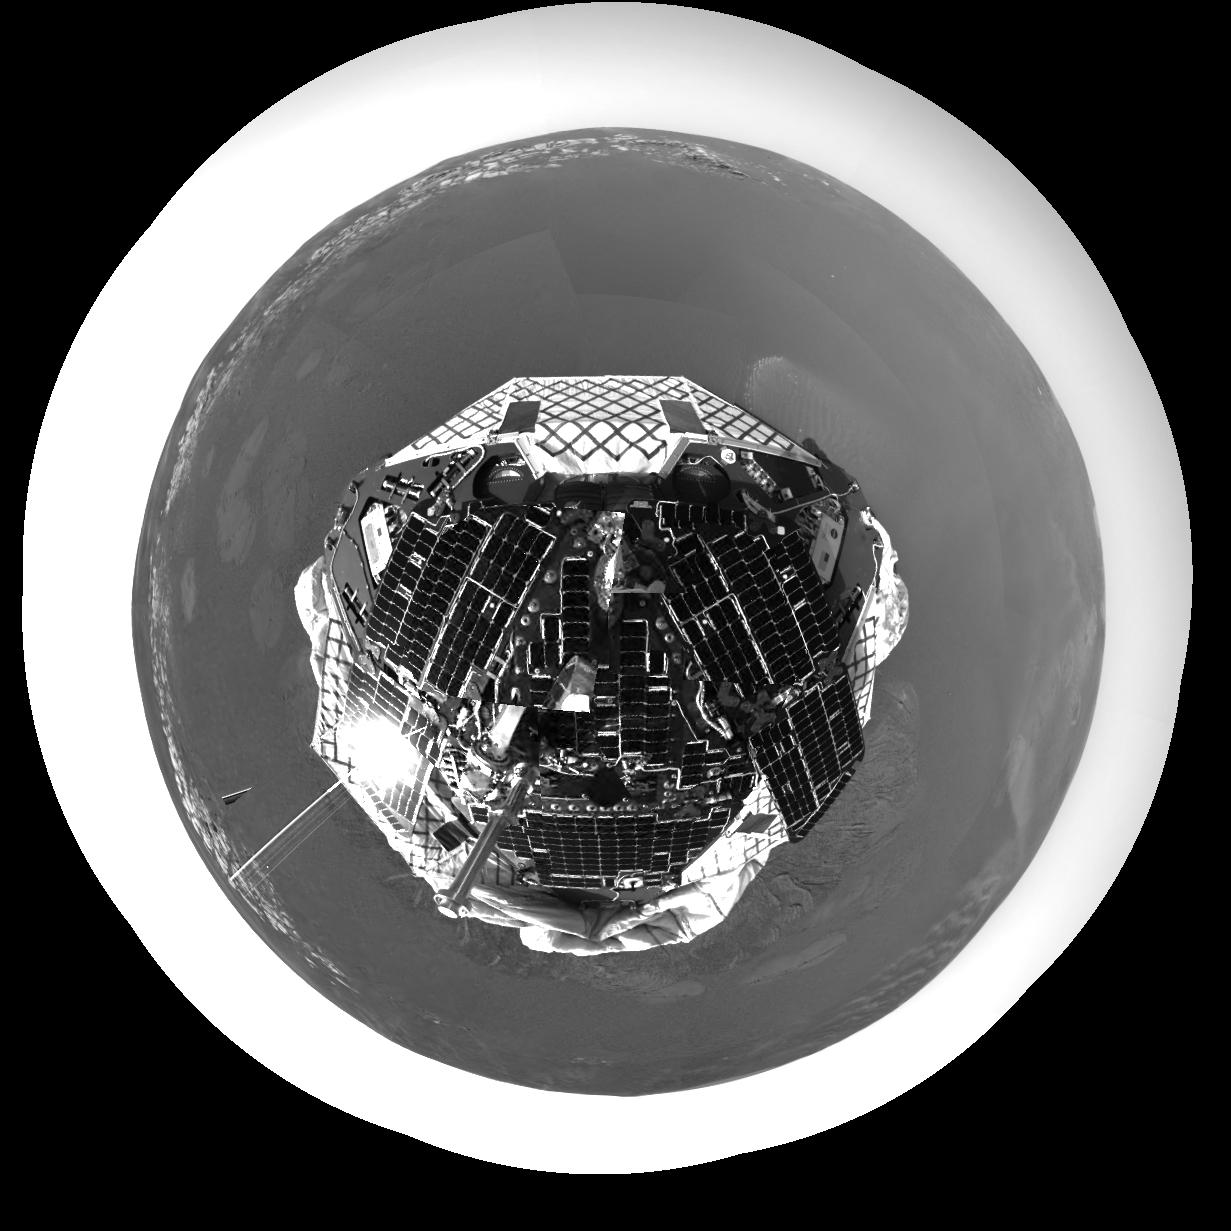

Ring Around the Rover

This polar projection of an image from the navigation camera on the Mars Exploration Rover Opportunity shows an overhead perspective of the rover. Opportunity’s view of the martian horizon can also be seen in this image, taken shortly after the rover touched down at Meridiani Planum, Mars at 9:05 p.m. PST on Saturday, Jan. 24.

Credit: NASA/JPL